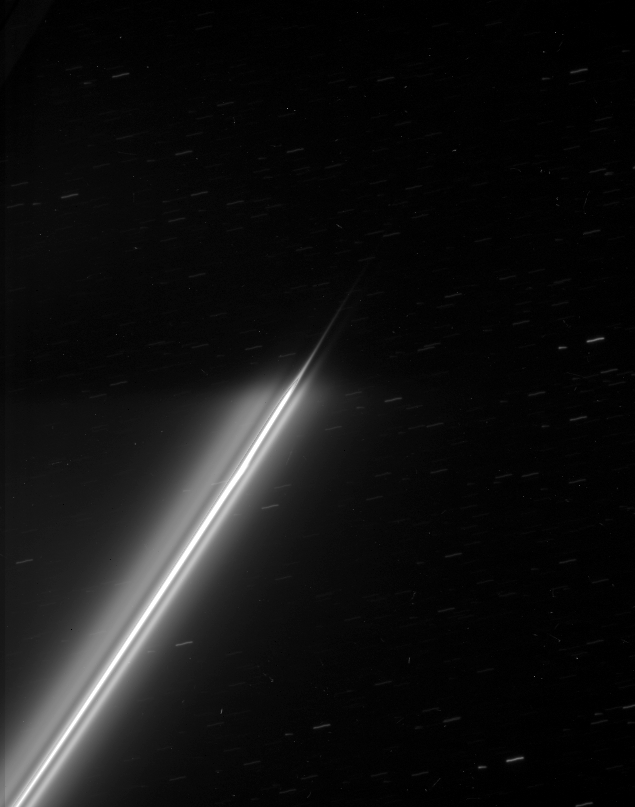

Into the Shadow

The strands of Saturn’s F ring disappear into the darkness of the planet’s shadow. Background stars make trails across the sky during the long exposure.

This view looks toward the unlit side of the rings from about 55 degrees above the ringplane.

The image was taken in visible light with the Cassini spacecraft narrow-angle camera on Jan. 3, 2007 at a distance of approximately 1.4 million kilometers (900,000 miles) from Saturn and at a Sun-Saturn-spacecraft, or phase, angle of 108 degrees. Image scale is 8 kilometers (5 miles) per pixel.

The Cassini-Huygens mission is a cooperative project of NASA, the European Space Agency and the Italian Space Agency. The Jet Propulsion Laboratory, a division of the California Institute of Technology in Pasadena, manages the mission for NASA’s Science Mission Directorate, Washington, D.C. The Cassini orbiter and its two onboard cameras were designed, developed and assembled at JPL. The imaging operations center is based at the Space Science Institute in Boulder, Colo.

Credit: NASA/JPL/Space Science Institute